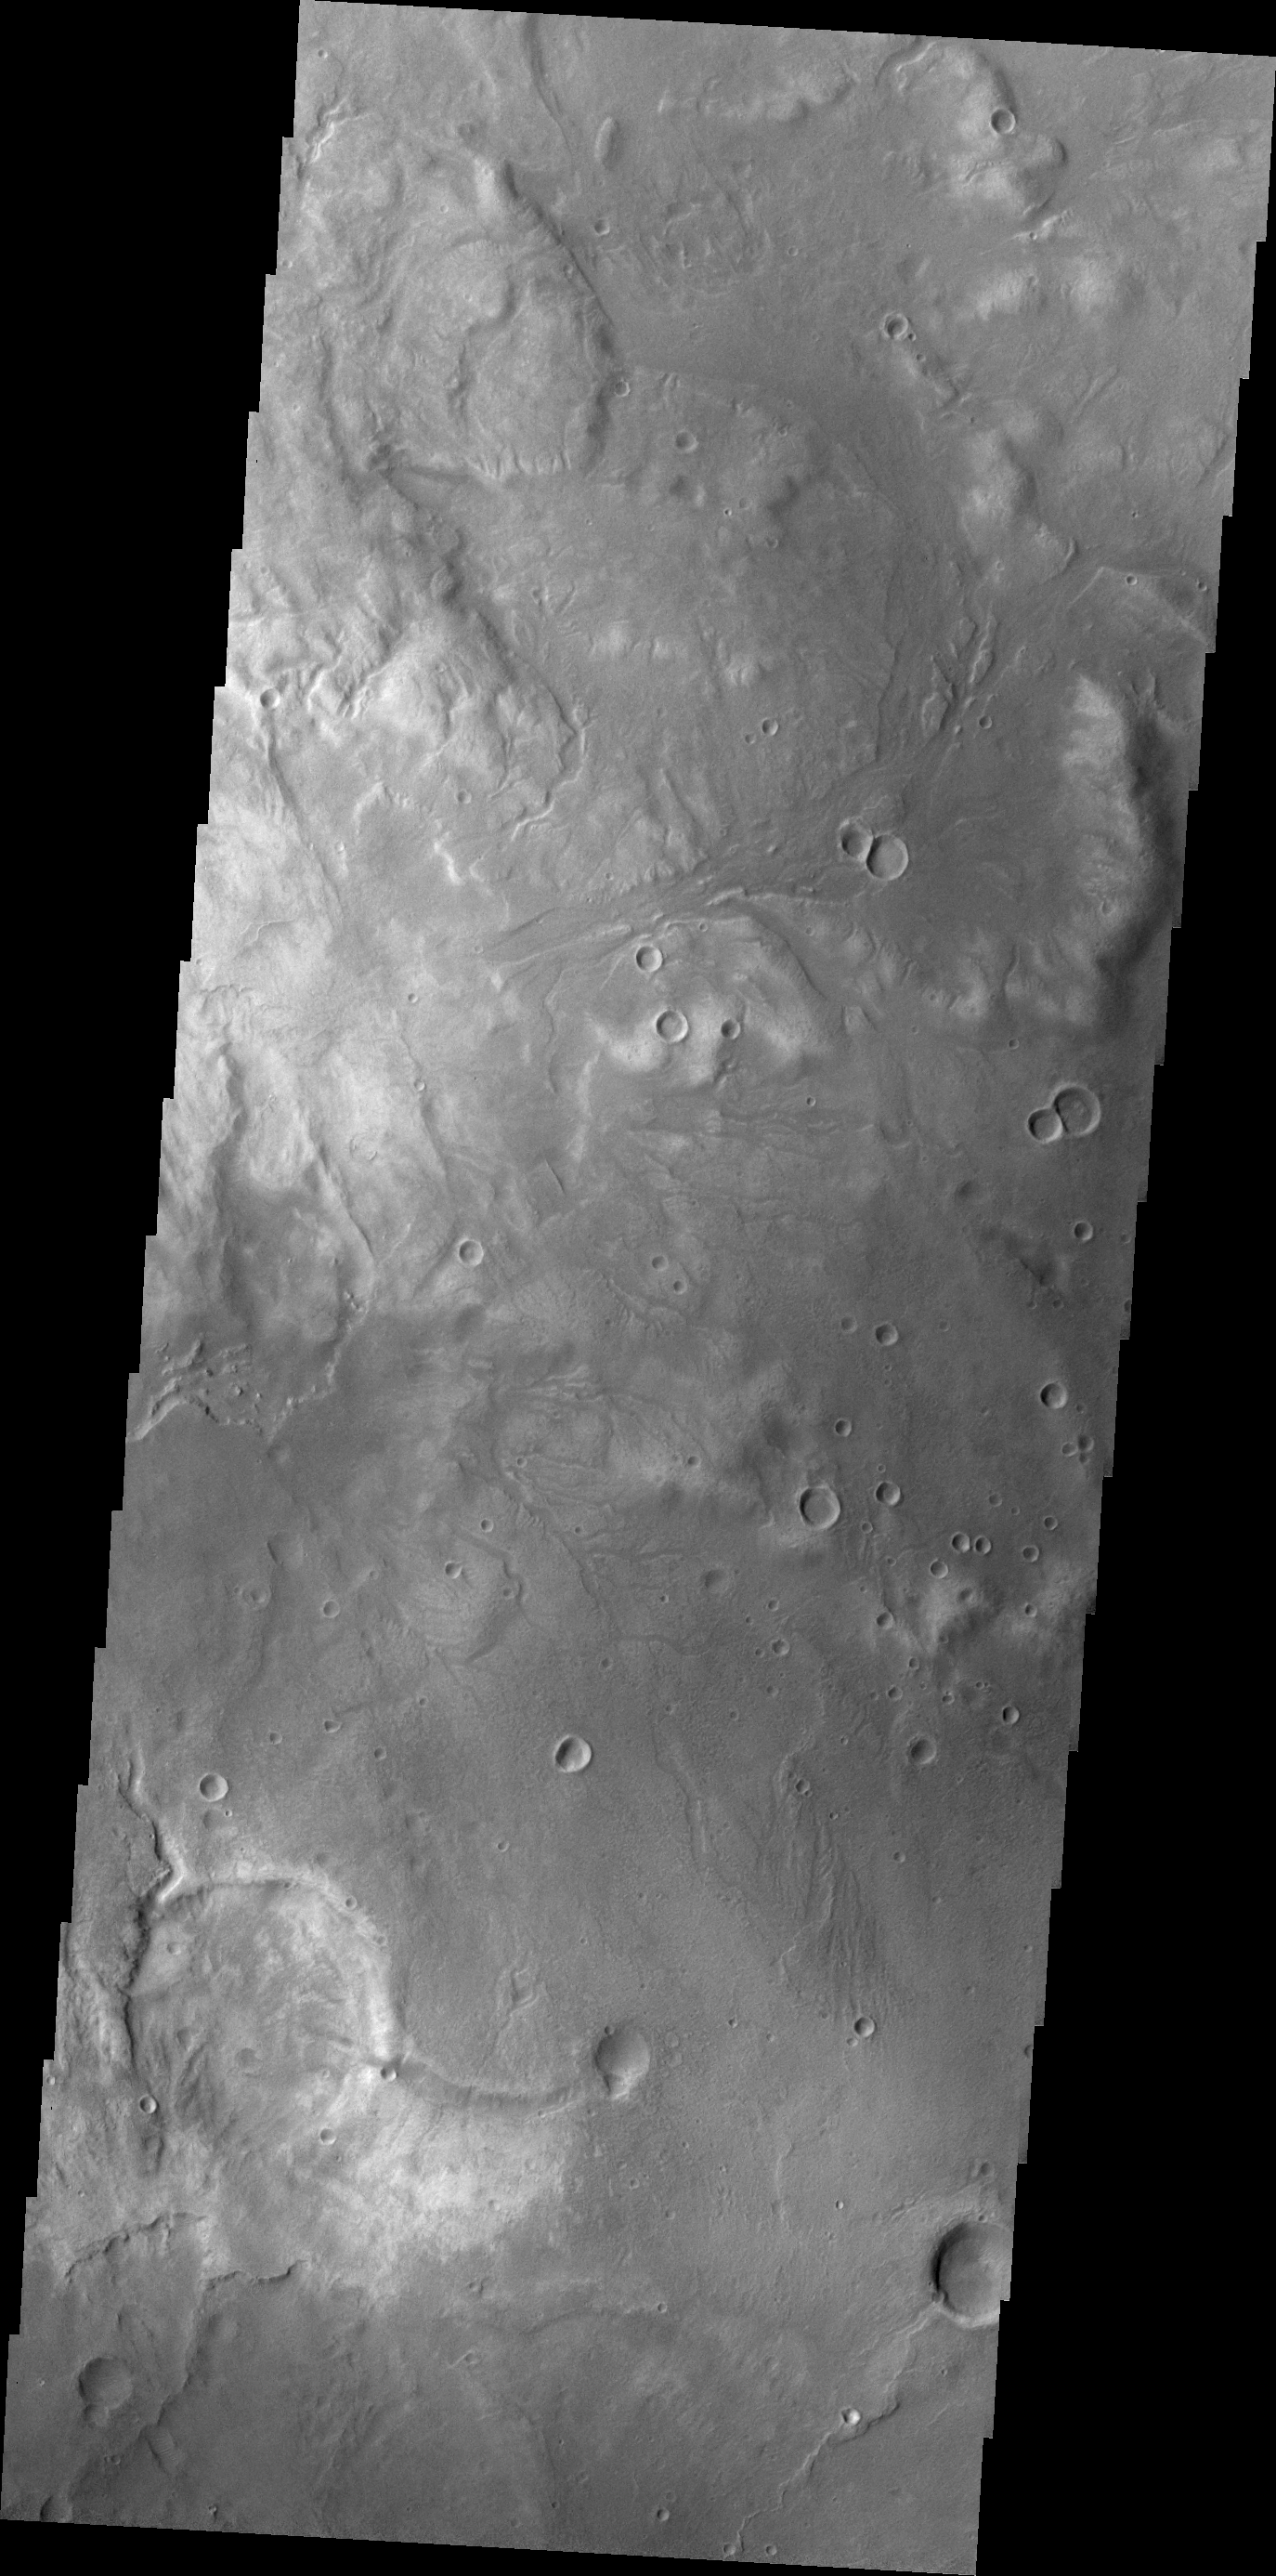

Arabia Terra

Small unnamed channels drain the surface in this region of Arabia Terra.

Credit: NASA/JPL/ASU